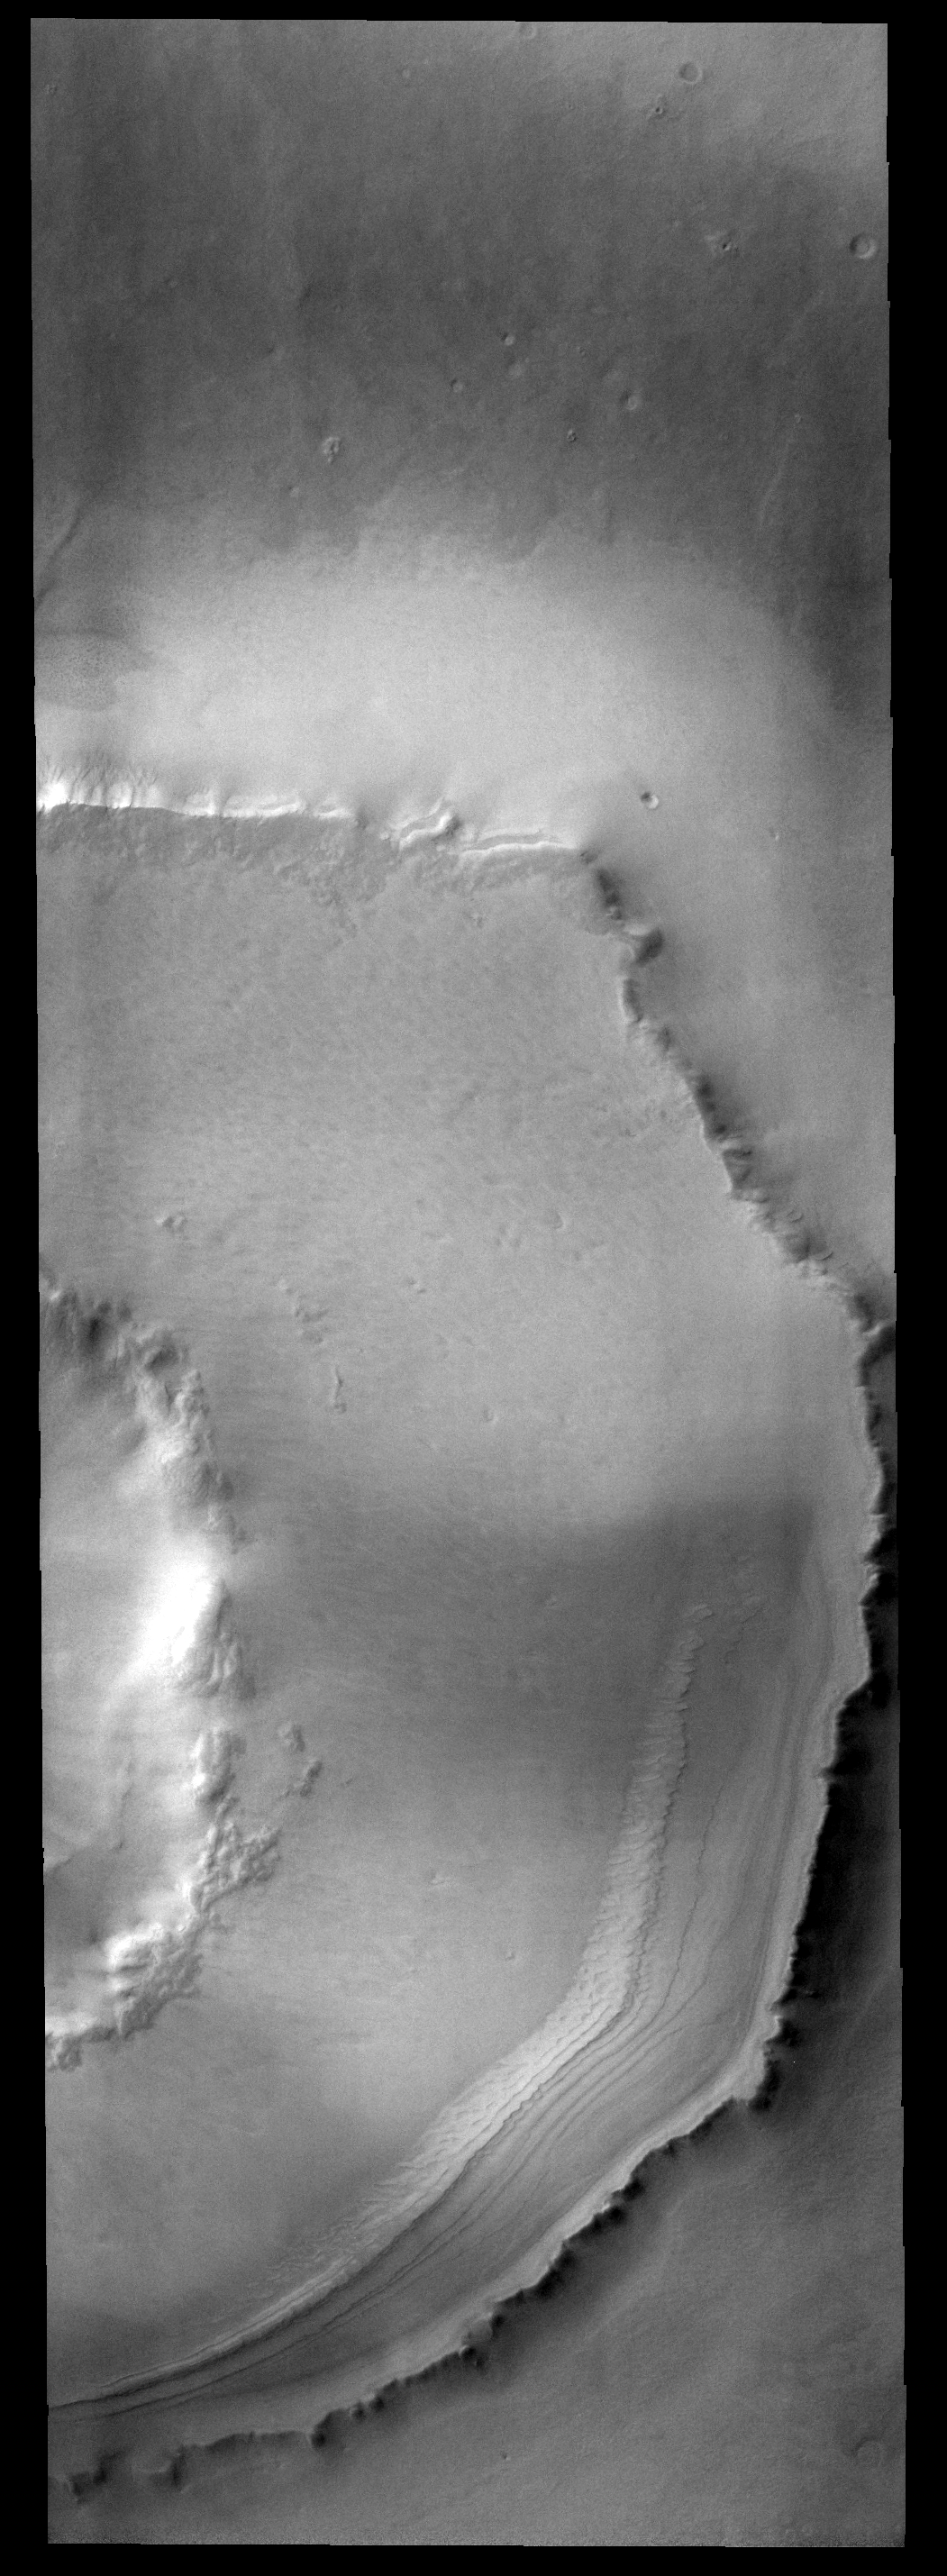

Southern Crater

This crater is located south of Agassiz Crater. It is likely that the polar freeze/thaw/frost cycle is responsible for unusual appearance of the ejecta region around the crater.

Image information: VIS instrument. Latitude 76.2S, Longitude 247.8E. 17 meter/pixel resolution.

Note: this THEMIS visual image has not been radiometrically nor geometrically calibrated for this preliminary release. An empirical correction has been performed to remove instrumental effects. A linear shift has been applied in the cross-track and down-track direction to approximate spacecraft and planetary motion. Fully calibrated and geometrically projected images will be released through the Planetary Data System in accordance with Project policies at a later time.

NASA’s Jet Propulsion Laboratory manages the 2001 Mars Odyssey mission for NASA’s Office of Space Science, Washington, D.C. The Thermal Emission Imaging System (THEMIS) was developed by Arizona State University, Tempe, in collaboration with Raytheon Santa Barbara Remote Sensing. The THEMIS investigation is led by Dr. Philip Christensen at Arizona State University. Lockheed Martin Astronautics, Denver, is the prime contractor for the Odyssey project, and developed and built the orbiter. Mission operations are conducted jointly from Lockheed Martin and from JPL, a division of the California Institute of Technology in Pasadena.

Credit: NASA/JPL/ASU